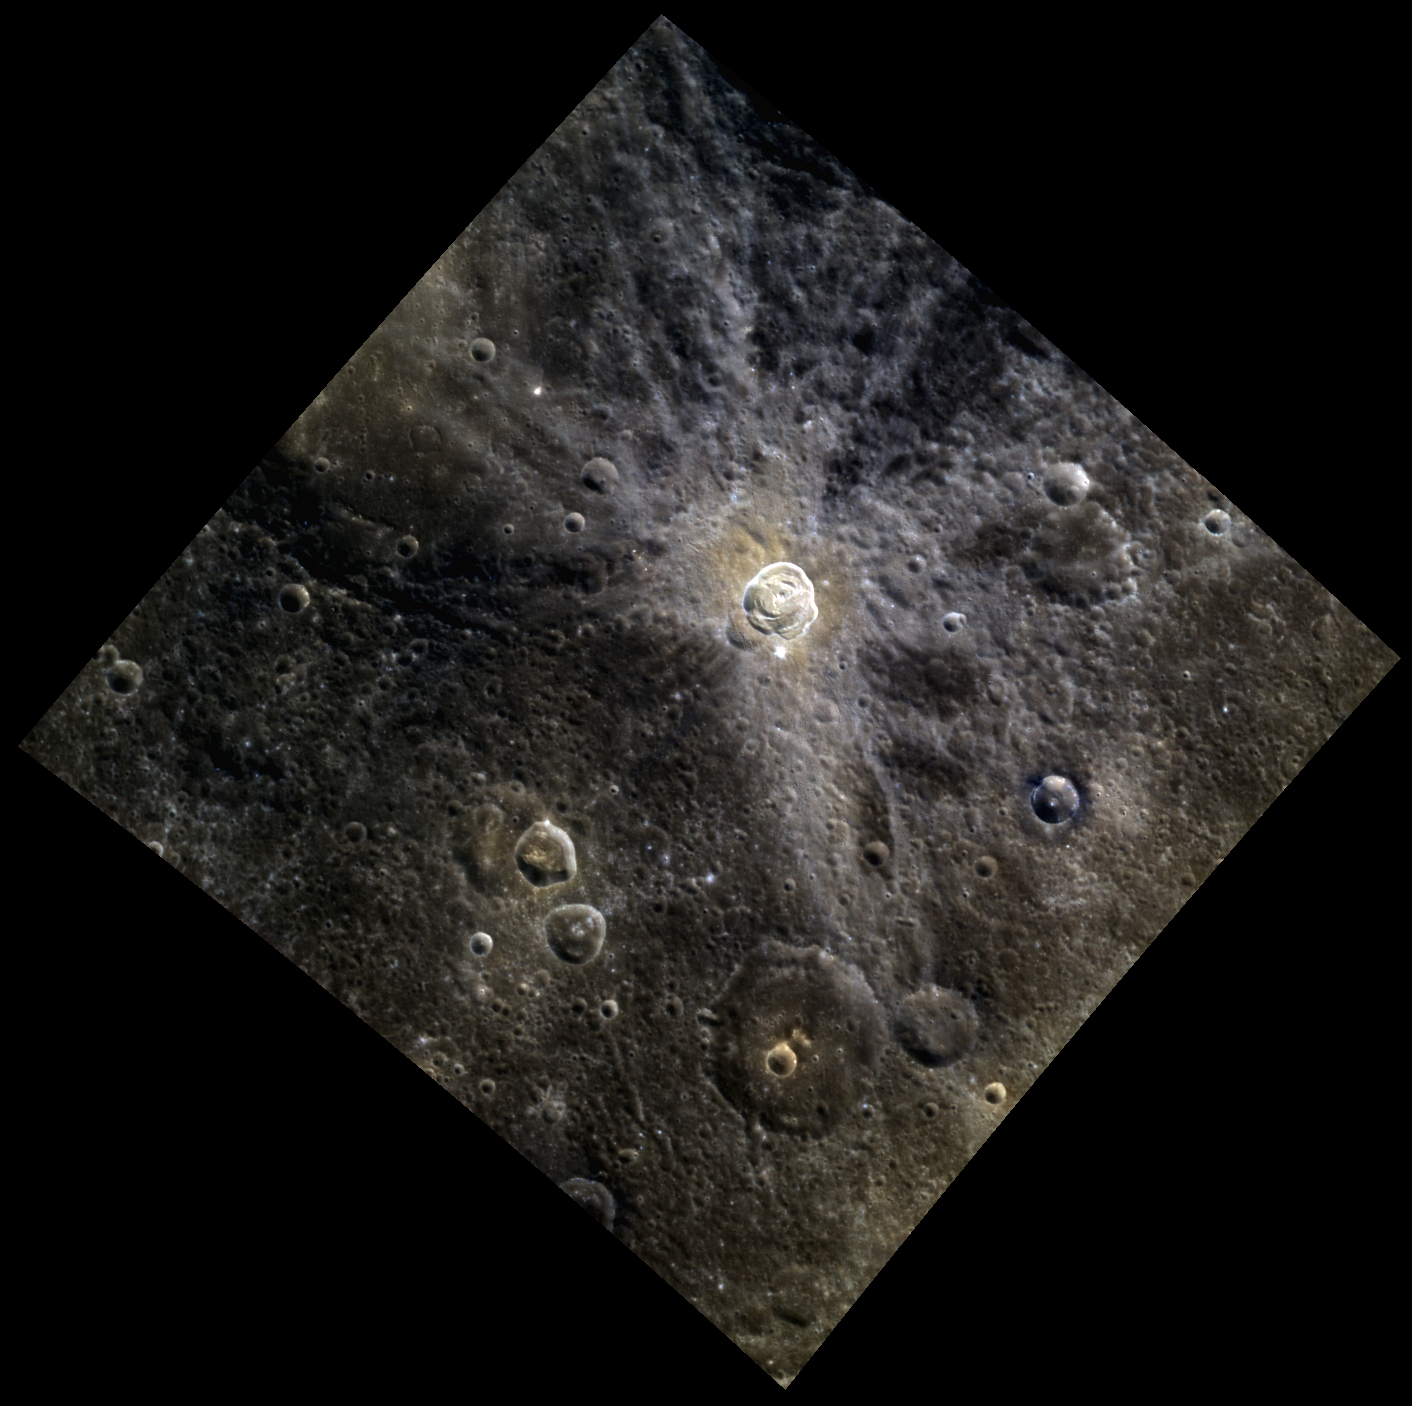

Hodgkins in Color

We recently got a high-resolution look at Hodgkins crater. Today’s featured image is a great example of how MDIS’s two cameras complement each other: the NAC (narrow-angle camera) provides the high resolution and the WAC provides a lower resolution view in color. Usually the ejecta of fresh craters is relatively blue, but like Kuiper crater, Hodgkins continuous ejecta blanket is redder. In this case, it appears that Hodgkins has exposed a compositionally distinct material.

This image was acquired as a high-resolution targeted color observation. Targeted color observations are images of a small area on Mercury’s surface at resolutions higher than the 1-kilometer/pixel 8-color base map. During MESSENGER’s one-year primary mission, hundreds of targeted color observations were obtained. During MESSENGER’s extended mission, high-resolution targeted color observations are more rare, as the 3-color base map is covering Mercury’s northern hemisphere with the highest-resolution color images that are possible.

Date acquired: March 15, 2012
Image Mission Elapsed Time (MET): 240290904, 240290900, 240290896
Image ID: 1519152, 1519151, 1519150
Instrument: Wide Angle Camera (WAC) of the Mercury Dual Imaging System (MDIS)
WAC filters: 9, 7, 6 (996, 748, 433 nanometers) in red, green, and blue
Center Latitude: 28.60°
Center Longitude: 17.71° E
Resolution: 251 meters/pixel
Scale: Hodgkins crater (center) is approximately 18 km (11 miles) in diameter
Incidence Angle: 35.8°
Emission Angle: 12.6°
Phase Angle: 48.4°

The MESSENGER spacecraft is the first ever to orbit the planet Mercury, and the spacecraft’s seven scientific instruments and radio science investigation are unraveling the history and evolution of the Solar System’s innermost planet. Visit the Why Mercury? section of this website to learn more about the key science questions that the MESSENGER mission is addressing. During the one-year primary mission, MDIS acquired 88,746 images and extensive other data sets. MESSENGER is now in a year-long extended mission, during which plans call for the acquisition of more than 80,000 additional images to support MESSENGER’s science goals.

These images are from MESSENGER, a NASA Discovery mission to conduct the first orbital study of the innermost planet, Mercury. For information regarding the use of images, see the MESSENGER image use policy.

Credit: NASA/Johns Hopkins University Applied Physics Laboratory/Carnegie Institution of Washington